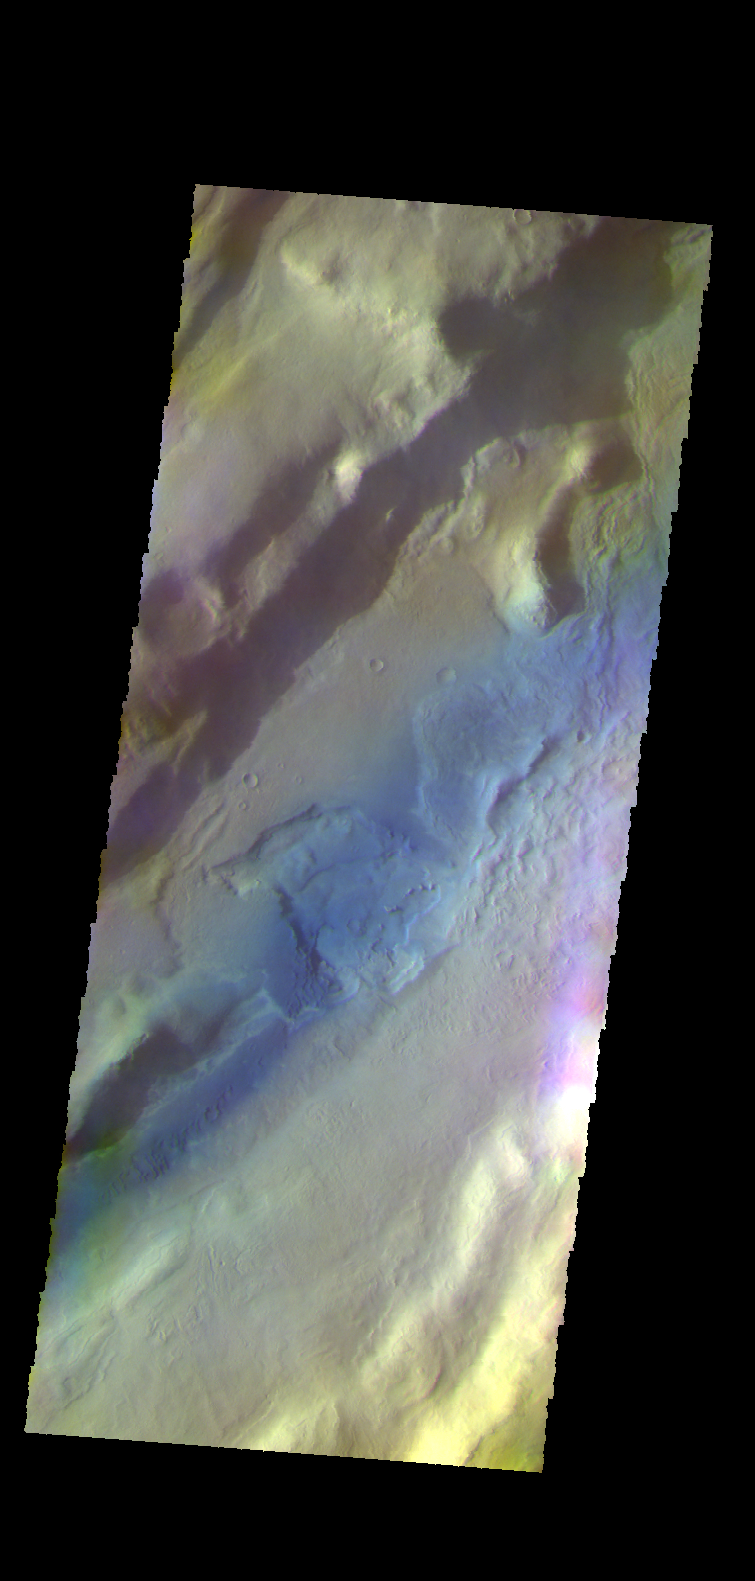

Tempe Fossae – False Color

The THEMIS VIS camera contains 5 filters. The data from different filters can be combined in multiple ways to create a false color image. These false color images may reveal subtle variations of the surface not easily identified in a single band image. Today’s false color image shows a section of Tempe Fossae located in Tempe Terra.

Credit: NASA/JPL-Caltech/ASU